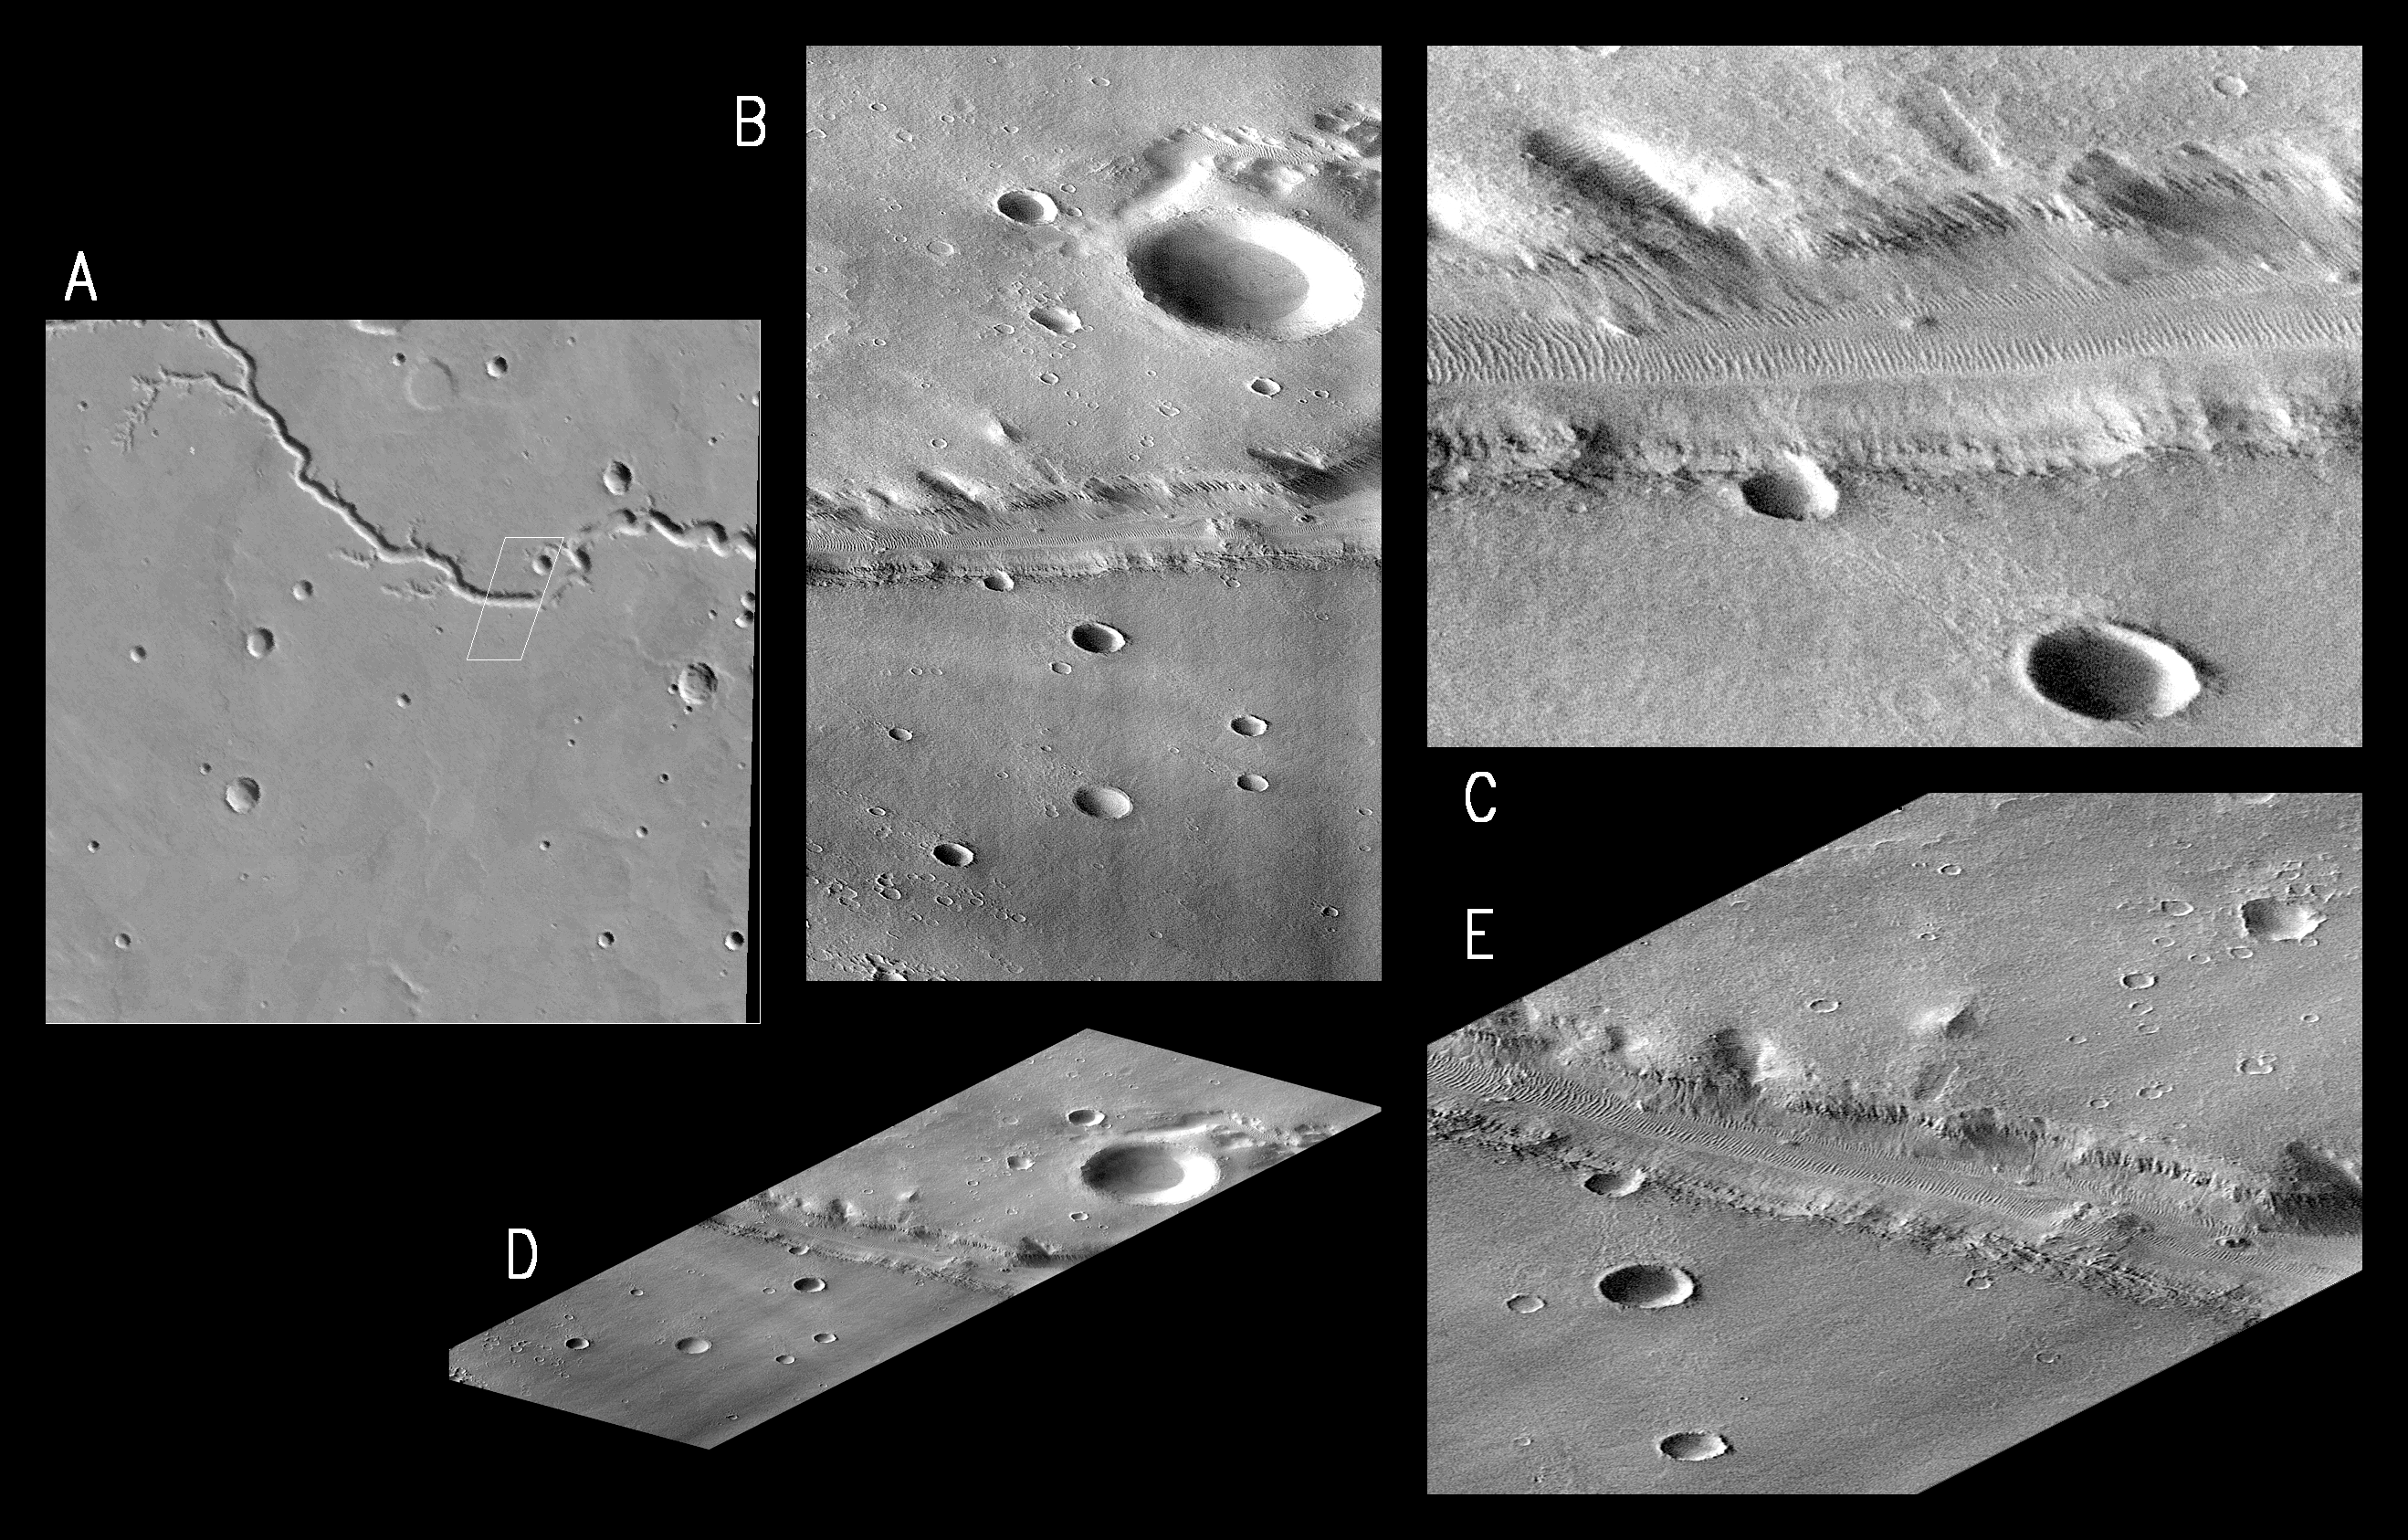

MGS Views of Nirgal Vallis

At 3:08:30 AM on September 21, 1997, the MOC field of view swept across the highland valley network Nirgal Vallis at 28.5°S, 41.6 W. Although the MGS spacecraft was at an altitude of about 400 km (250 miles), the MOC was pointed obliquely across the planet at about 35°, so the distance to Nirgal Vallis was closer to 800 km (500 miles). At that range and viewing angle, the MOC field of view was about 16 km (10 miles) wide, and the resolution was about 9 meters (30 feet) per pixel. The acquired image is 36 km (23 miles) long.

Five images are shown above:

(A) is an excerpt from the USGS MDIM, roughly 180 km (112 mile) square. The small box outlines the MOC image acquisition.
(B) is MOC frame P006_05, shown here at reduced resolution because the full image is almost 7 MBytes in size. Because the MOC acquires its images one line at a time, the cant angle towards the sun-lit portion of the planet, the spacecraft orbital velocity, and the spacecraft rotational velocity combined to significantly distort the image. However, even in this reduced resolution version, dunes can be seen in the canyon and in areas on the upland surface around the canyon.

(C) shows a portion of P006_05 at the full resolution of the data. This view shows the dunes more clearly, and also illustrates better the distortion introduced by the method of data acquisition.

(D) shows P006_05 skewed and rotated to the perspective that MOC was viewing at the time the image was taken.

(E) shows a full-resolution version of a portion of the rotated perspective view.

Nirgal Vallis is one of a number of canyons called valley networks or runoff channels. Much of the debate concerning the origin of these valleys centers on whether they were formed by water flowing across the surface, or by collapse and upslope erosion associated with groundwater processes. At the resolution of this image, it is just barely possible to discern an interwoven pattern of lines on the highland surrounding the valley, but it is not possible to tell whether this is a pattern of surficial debris (sand or dust), as might be expected with the amount of crater burial seen, or a pattern of drainage channels. With 4X better resolution from its mapping orbit, MOC should easily be able to tell the difference between these two possibilities.

Launched on November 7, 1996, Mars Global Surveyor entered Mars orbit on Thursday, September 11, 1997. The spacecraft has been using atmospheric drag to reduce the size of its orbit for the past three weeks, and will achieve a circular orbit only 400 km (248 mi) above the surface early next year. Mapping operations begin in March 1998. At that time, MOC narrow angle images will be 5-10 times higher resolution than these pictures.

Malin Space Science Systems and the California Institute of Technology built the MOC using spare hardware from the Mars Observer mission. MSSS operates the camera from its facilities in San Diego, CA. The Jet Propulsion Laboratory’s Mars Surveyor Operations Project operates the Mars Global Surveyor spacecraft with its industrial partner, Lockheed Martin Astronautics, from facilities in Pasadena, CA and Denver, CO.

Credit: NASA/JPL/Malin Space Science Systems